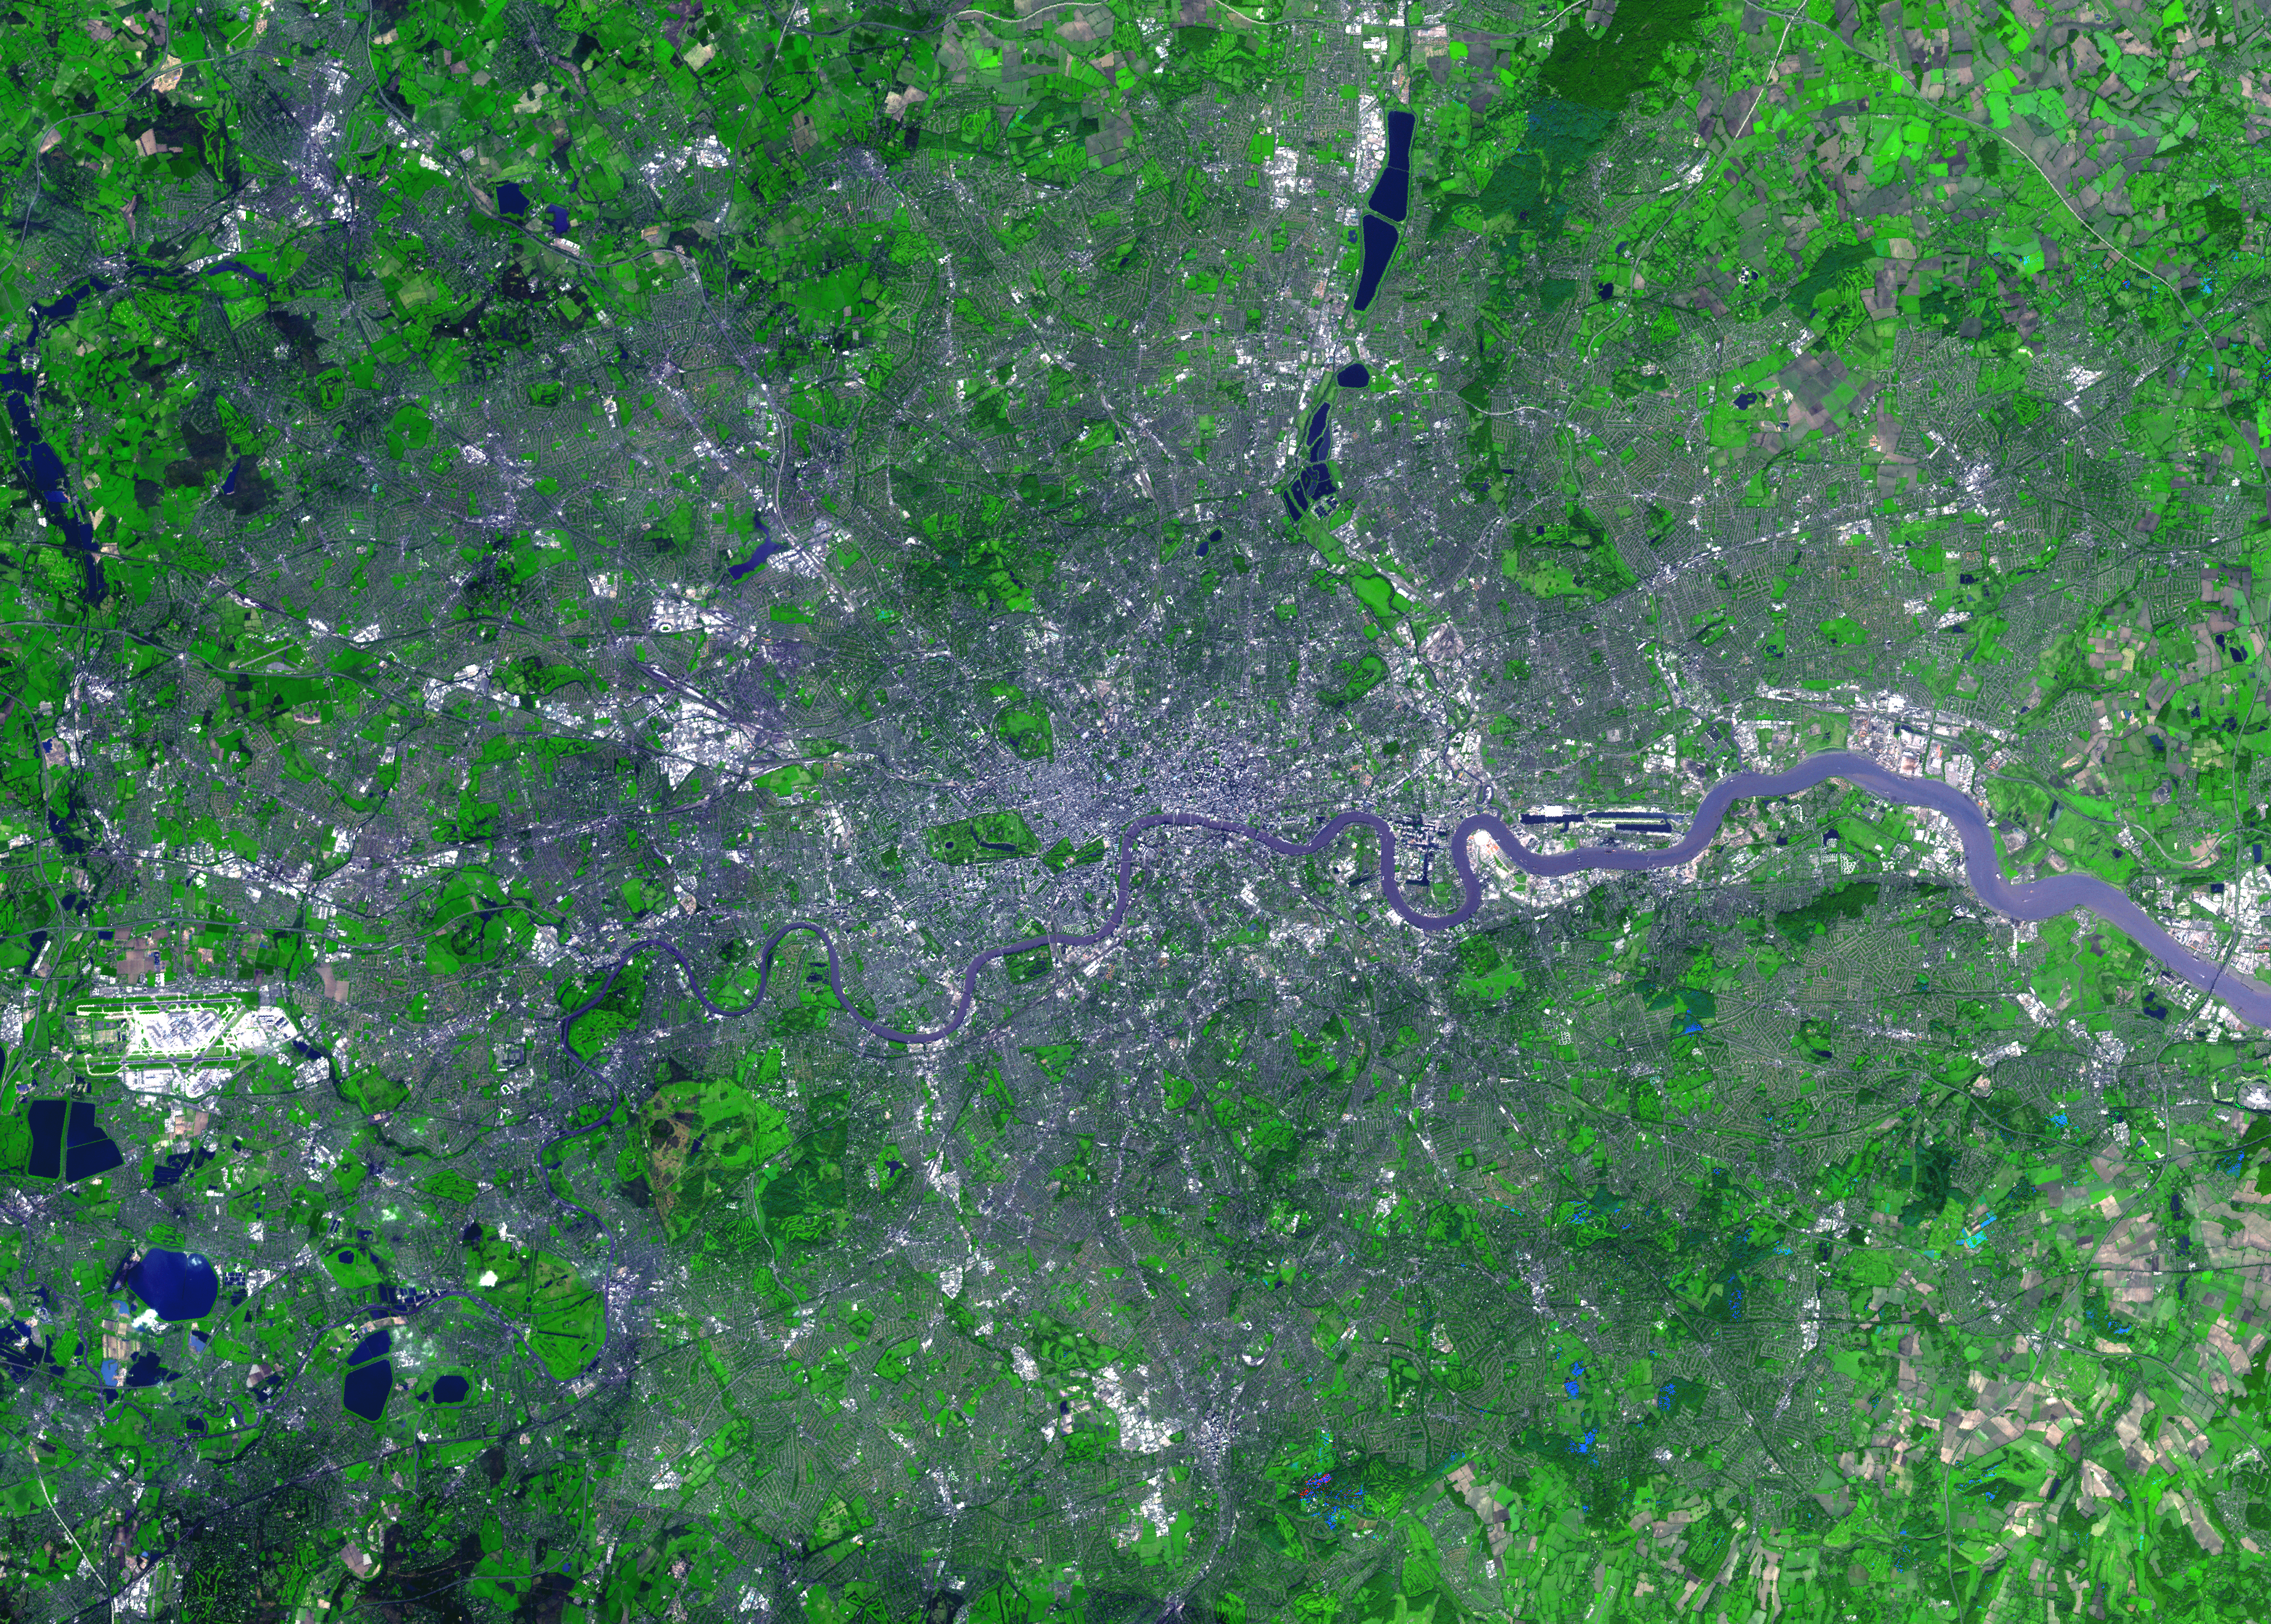

London, England

For almost 2,000 years, the River Thames has served as the life force of London, capital of the United Kingdom and one of the world’s most famous cities. In AD 43 the Romans established the trading settlement of Londinium at a favorable crossing point on the river. The Romans remained until the 5th century, when the city came under Saxon control. The early 17th century saw enormous growth, but the deadly plague of 1664 and 1665 ravaged the population, and in the following year the Great Fire, which burned for four days, destroyed most of the city. A public transportation system and other city services in the early 19th century eased many of the increasing urban problems of the burgeoning capital of the wealthy British Empire. After coping with the devastating effects of bombing during World War II and the gradual dismantling of the empire, London today thrives as a vital modern metropolis. London is one of 100 cities being studied using ASTER data to map and monitor urban use patterns and growth.

This image was acquired on October 12, 2001 by the Advanced Spaceborne Thermal Emission and Reflection Radiometer (ASTER) on NASA’s Terra satellite. With its 14 spectral bands from the visible to the thermal infrared wavelength region, and its high spatial resolution of 15 to 90 meters (about 50 to 300 feet), ASTER images Earth to map and monitor the changing surface of our planet.

ASTER is one of five Earth-observing instruments launched December 18, 1999, on NASA’s Terra satellite. The instrument was built by Japan’s Ministry of Economy, Trade and Industry. A joint U.S./Japan science team is responsible for validation and calibration of the instrument and the data products.

The broad spectral coverage and high spectral resolution of ASTER will provide scientists in numerous disciplines with critical information for surface mapping, and monitoring of dynamic conditions and temporal change. Example applications are: monitoring glacial advances and retreats; monitoring potentially active volcanoes; identifying crop stress; determining cloud morphology and physical properties; wetlands evaluation; thermal pollution monitoring; coral reef degradation; surface temperature mapping of soils and geology; and measuring surface heat balance.

Dr. Anne Kahle at NASA’s Jet Propulsion Laboratory, Pasadena, California, is the U.S. Science team leader; Bjorn Eng of JPL is the project manager. The Terra mission is part of NASA’s Earth Science Enterprise, a long- term research effort to understand and protect our home planet. Through the study of Earth, NASA will help to provide sound science to policy and economic decision-makers so as to better life here, while developing the technologies needed to explore the universe and search for life beyond our home planet.

Size: 39.5 x 55.3 km (24.5 x 34.3 miles)
Location: 51.5 deg. North lat., 0.1 deg. West long.
Orientation: North at top
Image Data: ASTER bands 1,2, and 3.
Original Data Resolution: 15 m
Date Acquired: October 12, 2001

Credit: NASA/GSFC/METI/ERSDAC/JAROS, and U.S./Japan ASTER Science Team